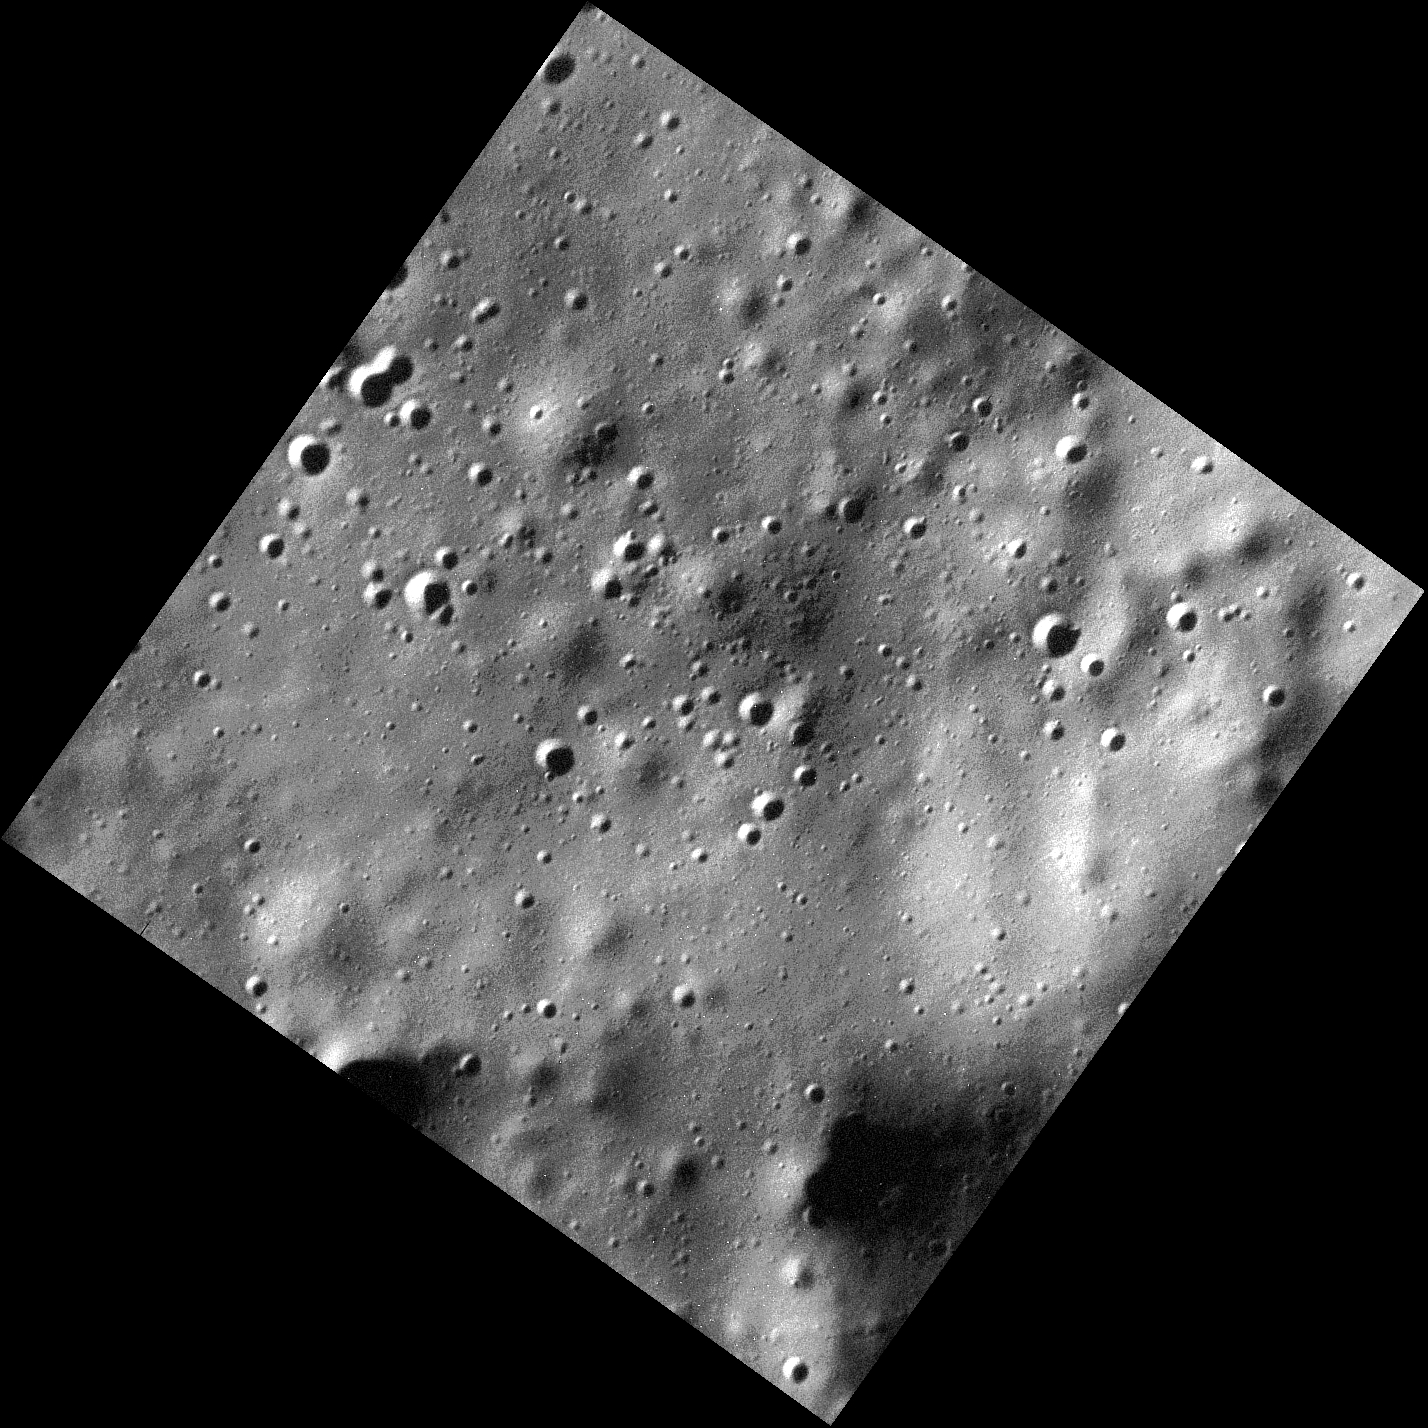

Up Close and Personal

This image is one of the highest-resolution MDIS observations to date! Many craters of varying degradation states are visible, as well as gentle terrain undulations. Very short exposure times are needed to make these low-altitude observations while the spacecraft is moving quickly over the surface; thus the images are slightly noisier than typical MDIS images.

This image was acquired as a high-resolution targeted observation. Targeted observations are images of a small area on Mercury’s surface at resolutions much higher than the 200-meter/pixel morphology base map. It is not possible to cover all of Mercury’s surface at this high resolution, but typically several areas of high scientific interest are imaged in this mode each week.

Date acquired: March 15, 2014
Image Mission Elapsed Time (MET): 37173522
Image ID: 5936740
Instrument: Narrow Angle Camera (NAC) of the Mercury Dual Imaging System (MDIS)
Center Latitude: 71.91°
Center Longitude: 232.7° E
Resolution: 5 meters/pixel
Scale: The image is approximately 8.3 km (5.2 mi.) across.
Incidence Angle: 79.4°
Emission Angle: 4.0°
Phase Angle: 83.4°

The MESSENGER spacecraft is the first ever to orbit the planet Mercury, and the spacecraft’s seven scientific instruments and radio science investigation are unraveling the history and evolution of the Solar System’s innermost planet. MESSENGER acquired over 150,000 images and extensive other data sets. MESSENGER is capable of continuing orbital operations until early 2015.

For information regarding the use of images, see the MESSENGER image use policy.

Credit: NASA/Johns Hopkins University Applied Physics Laboratory/Carnegie Institution of Washington